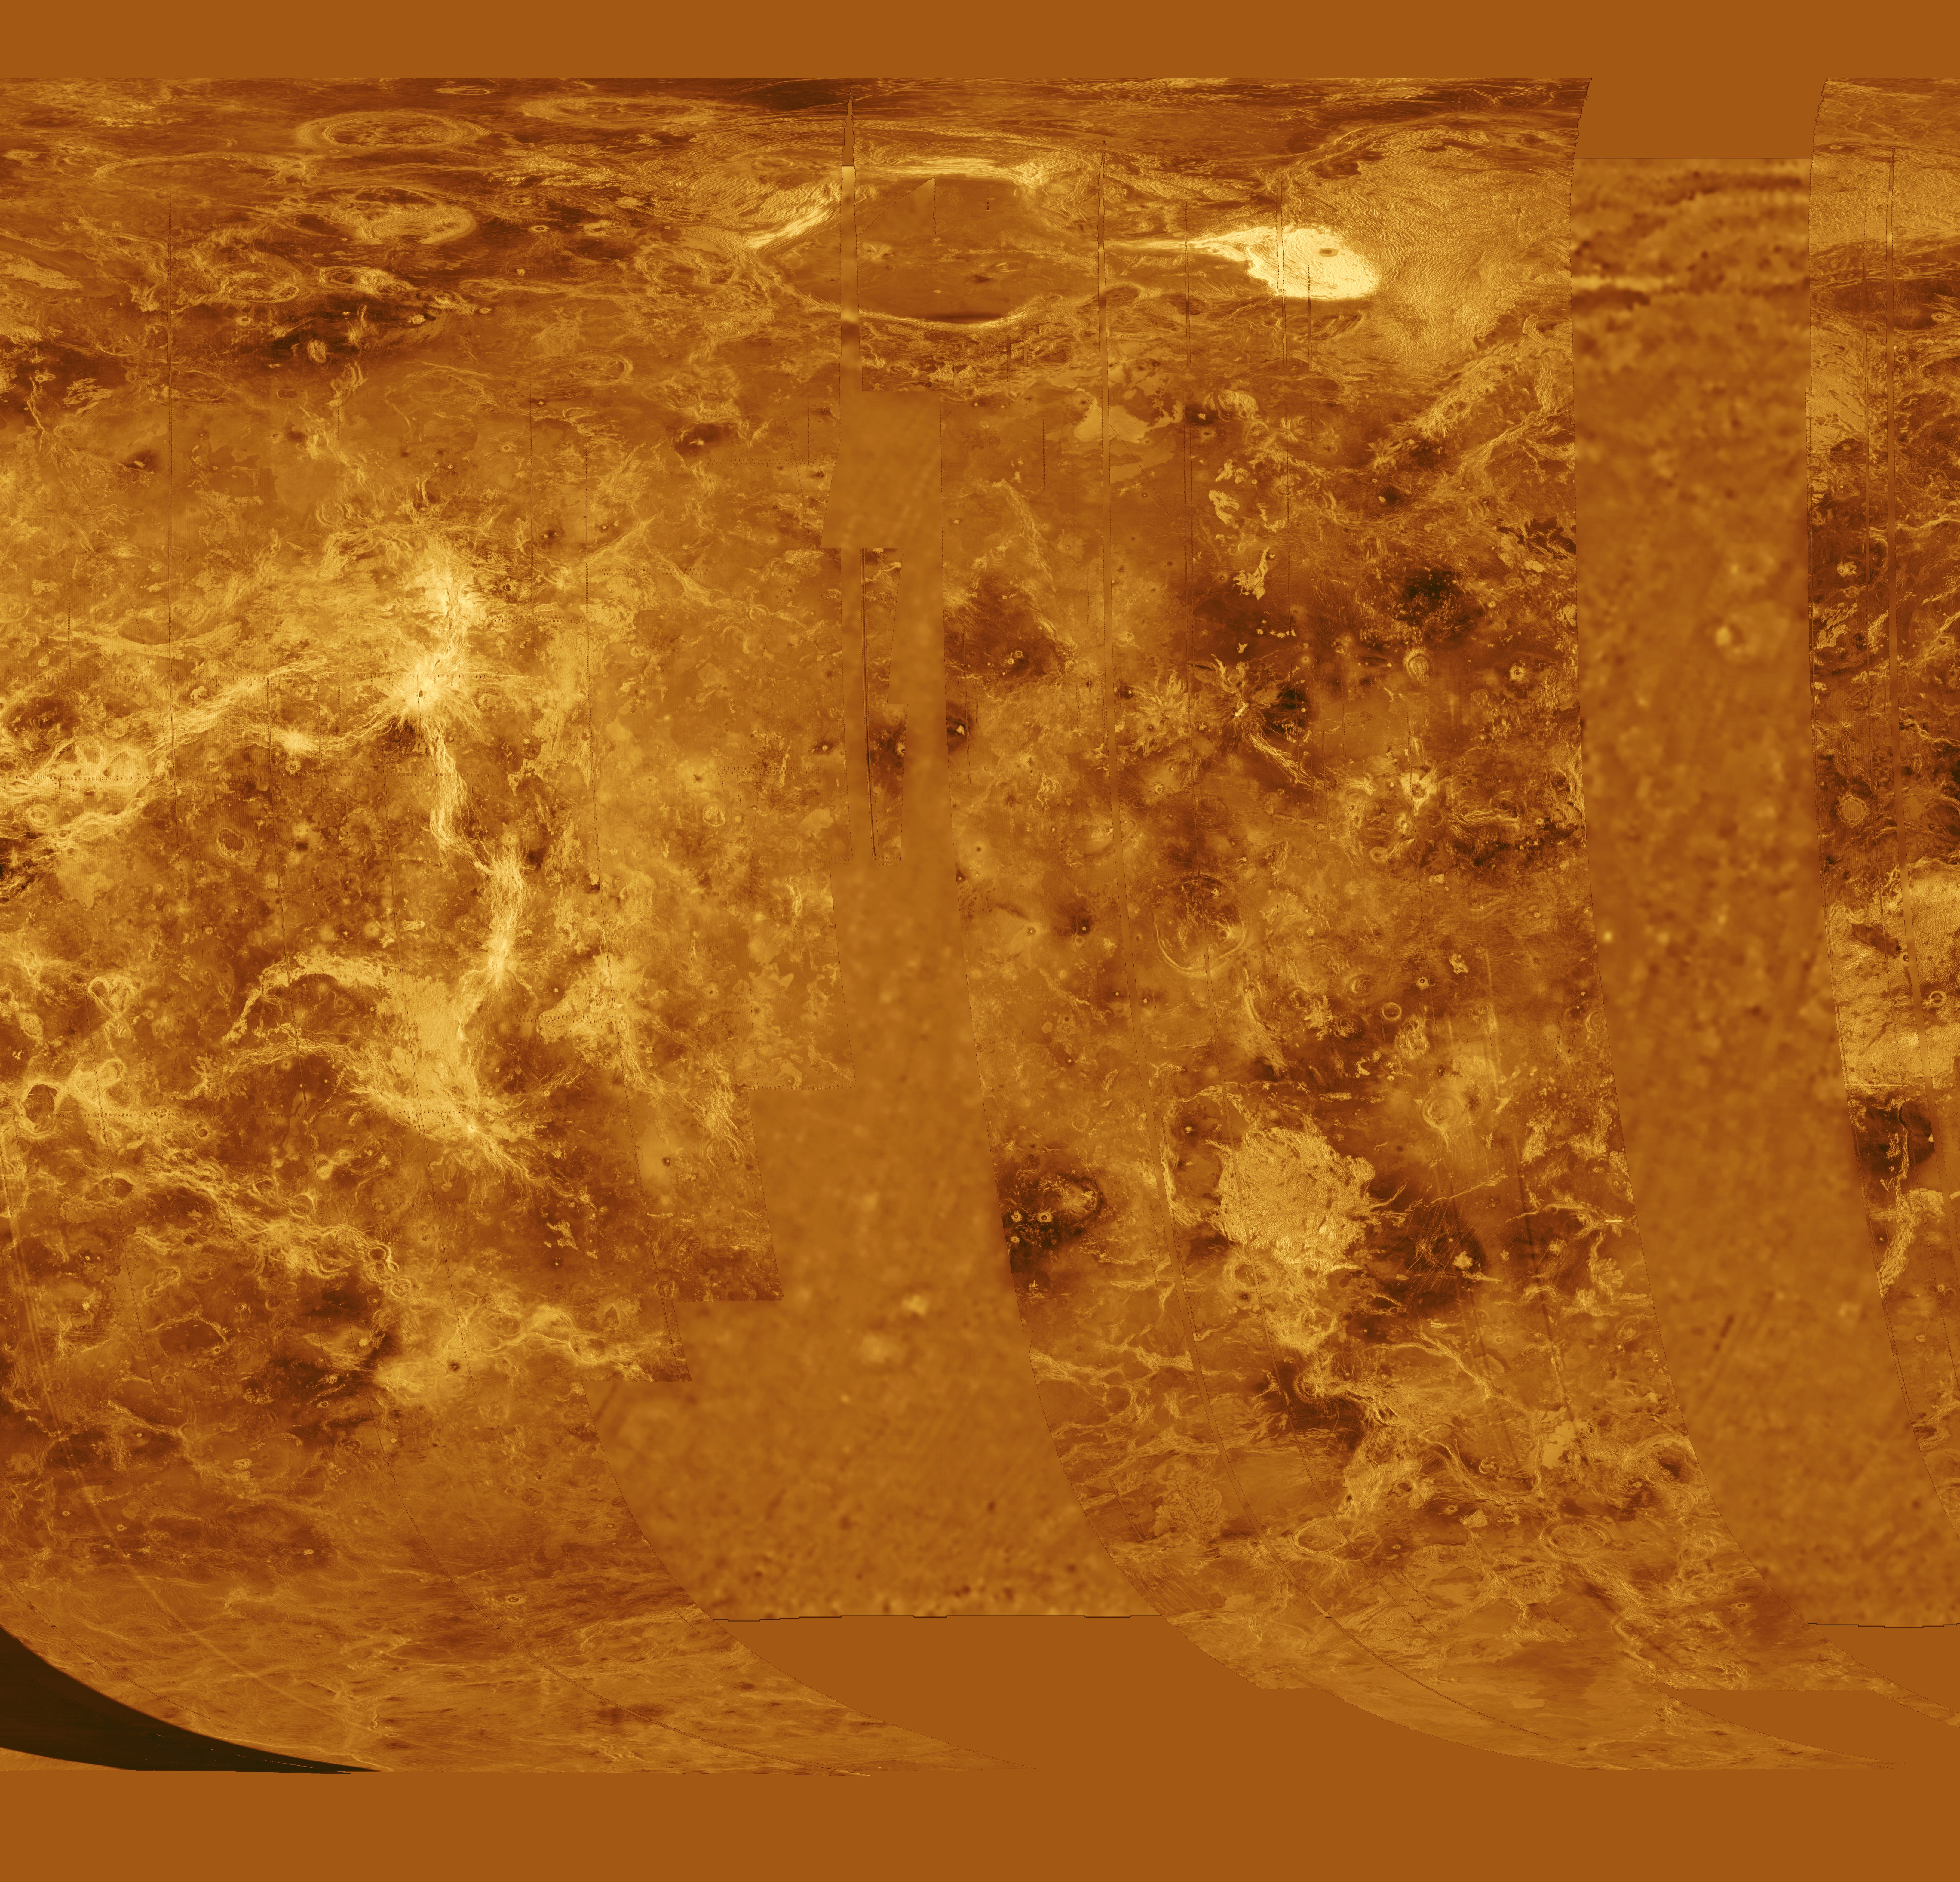

Venus – Simple Cylindrical Map of Surface (Western Half)

The western half of Venus is displayed in this simple cylindrical map of the planet’s surface. The left edge of the image is at 240 degrees east longitude, the right edge at 67.5 degrees east longitude. The top and bottom of the image are at 90 degrees north latitude and 90 degrees south latitude, respectively. Magellan synthetic aperture radar mosaics from the first cycle of Magellan mapping are mapped onto a rectangular latitude-longitude grid to create this image. Data gaps are filled with Pioneer-Venus Orbiter altimetric data, or a constant mid-range value. Simulated color is used to enhance small-scale structure. The simulated hues are based on color images recorded by the Soviet Venera 13 and 14 spacecraft. The image was produced by the Solar System Visualization project and the Magellan science team at the JPL Multimission Image Processing Laboratory.

Credit: NASA/JPL